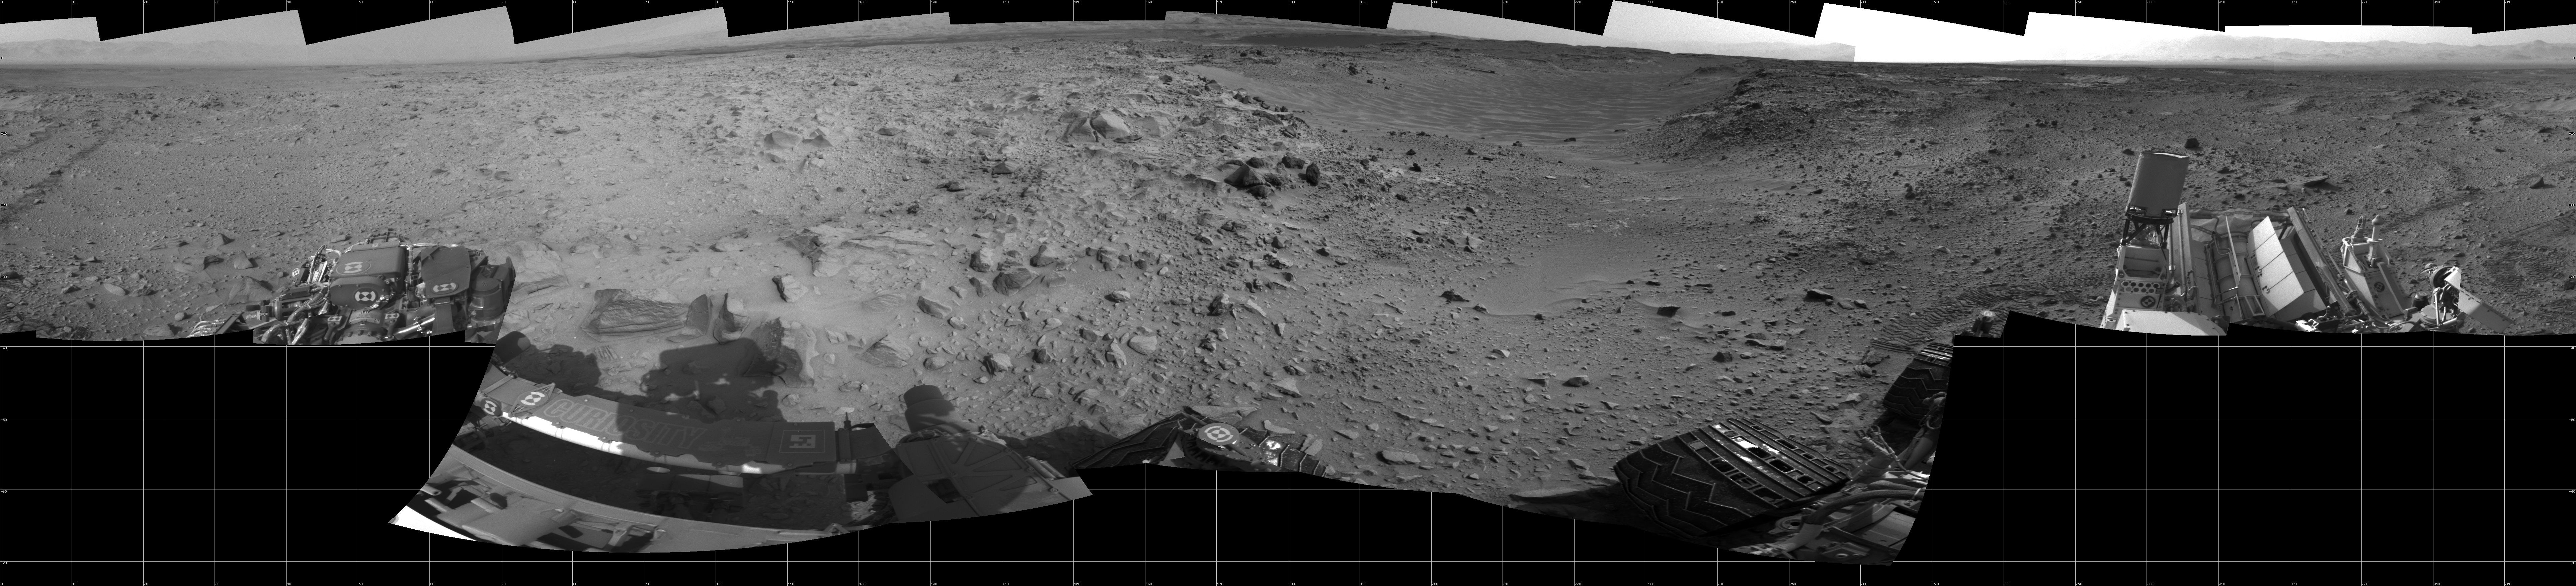

Curiosity’s 360-Degree View Before Entering ‘Hidden Valley’

This panorama of the landscape surrounding NASA’s Curiosity Mars rover on July 31, 2014, offers a view into sandy lower terrain called “Hidden Valley,” which is on the planned route ahead. The full-circle vista combines several images taken by Curiosity’s Navigation Camera in the afternoon of the mission’s 705th Martian day, or sol, after completion of Sol 705’s drive of about 16 feet (4.9 meters). South is at the center, north at both ends.

For the preceding few weeks, Curiosity had been crossing a plateau studded with embedded, sharp rocks. The planned route ahead from this Sol 705 location takes the rover southwestward through Hidden Valley, across sandier ground. The valley is about 150 feet (about 45 meters) wide. For a map showing this area, see PIA18408.

For scale, the distance between Curiosity’s parallel wheel tracks entering the scene near the left edge is about 9 feet (2.7 meters). The panorama is presented here as a cylindrical projection.

NASA’s Jet Propulsion Laboratory, a division of the California Institute of Technology, Pasadena, manages the Mars Science Laboratory Project for NASA’s Science Mission Directorate, Washington. JPL designed and built the project’s Curiosity rover and the rover’s Navcam.

Credit: NASA/JPL-Caltech